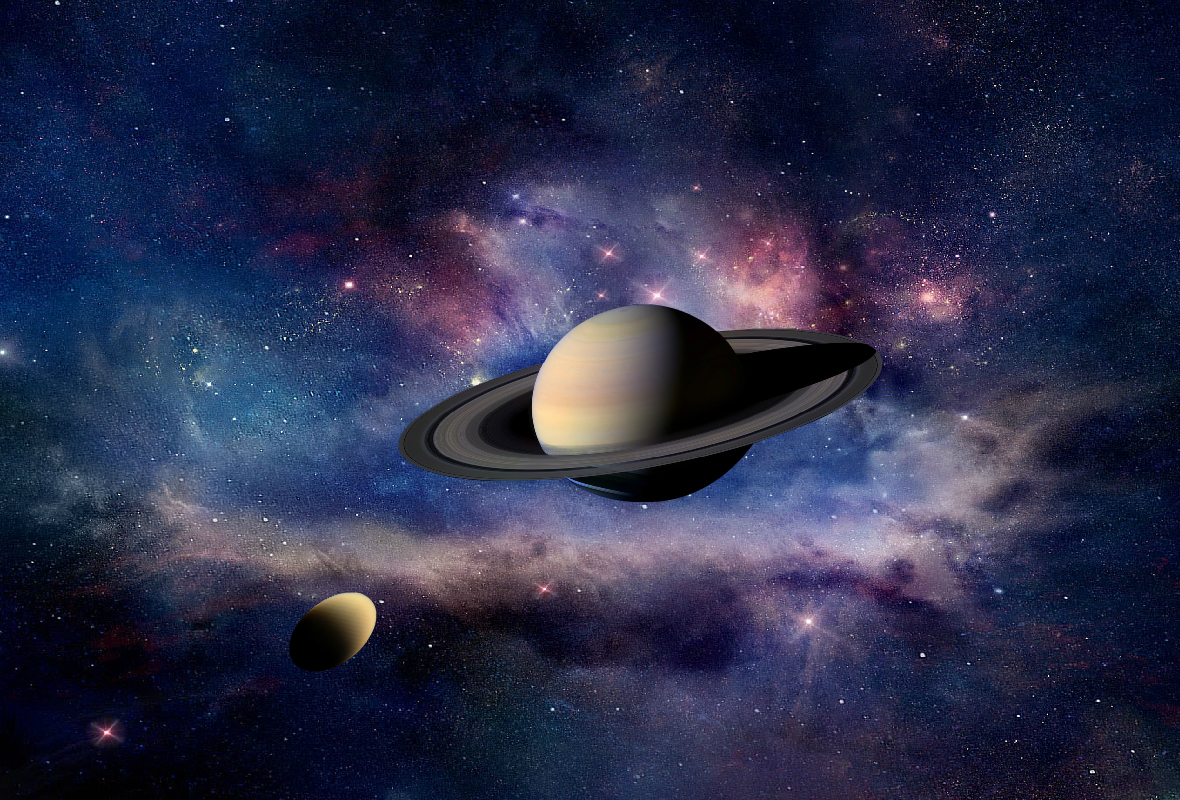

Squeezing and Stretching Titan (Author’s Concept)

This artist’s concept shows “tides” on Titan raised by Saturn’s gravity, as detected by NASA’s Cassini spacecraft.

Saturn’s gravitational pull on Titan, its largest moon, varies as Titan orbits along an elliptical path around the planet every 16 days. As Titan nears the closest point in its orbit around Saturn (pericenter), it feels the maximum gravitational pull. At the farthest point in its orbit (apocenter), Titan feels the minimum gravitational pull. This varying pull causes bulges on Titan, also called solid “tides.” Near the middle of Titan’s orbit around Saturn (quadrature), there is still sufficient pull to cause a gravitational distortion, or deviation from a spherical shape. Tides on Titan raised by Saturn’s gravity can be as high as 30 feet (10 meters).

The change in shape causes a redistribution of mass in the moon and therefore a change in the gravity field, which is measured by Cassini in the form of the change in acceleration of the spacecraft as tracked by microwave radio links with the ground antennas of NASA’s Deep Space Network.

Since the amplitude of solid tides depends on the overall rigidity of the body’s interior and on the strength of the gravitational pull of nearby objects, scientists calculate that Titan must have a liquid ocean at depth to accommodate this amount of tidal deformation.

The Cassini-Huygens mission is a cooperative project of NASA, the European Space Agency and the Italian Space Agency. The Jet Propulsion Laboratory, a division of the California Institute of Technology in Pasadena, manages the mission for NASA’s Science Mission Directorate, Washington, D.C.

Credit: NASA/JPL-Caltech